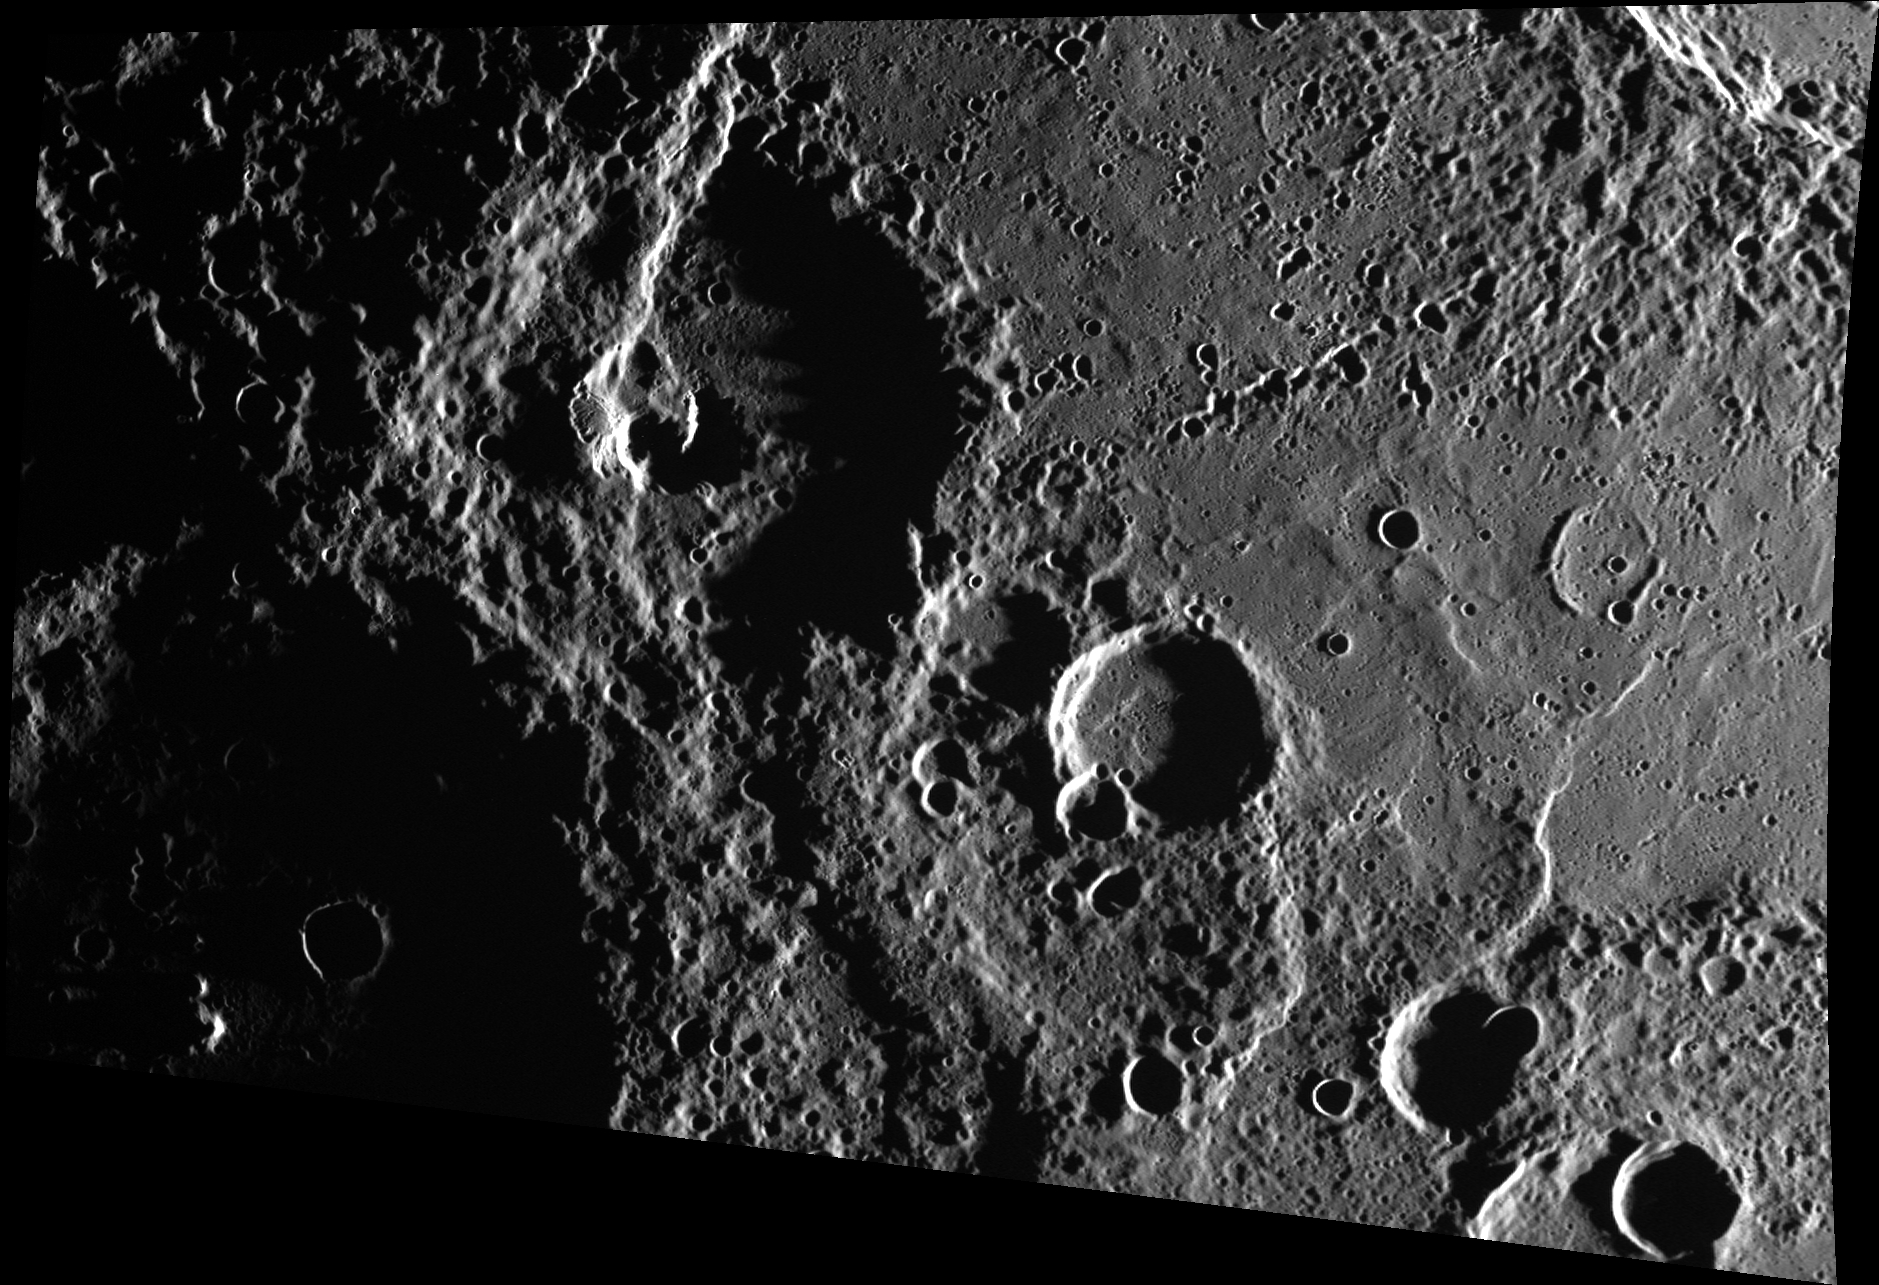

Name This Crater!

This large crater near the center of the image is in need of a name, and you could name it! This complex crater has been deformed by Victoria Rupes, a scarp that formed as a result of global contraction. At the center of the crater floor lies an irregularly shaped volcanic vent, which appears bright and orange in color images obtained by MESSENGER.

This image was acquired as part of MDIS’s high-incidence-angle base map. The high-incidence-angle base map complements the surface morphology base map of MESSENGER’s primary mission that was acquired under generally more moderate incidence angles. High incidence angles, achieved when the Sun is near the horizon, result in long shadows that accentuate the small-scale topography of geologic features. The high-incidence-angle base map was acquired with an average resolution of 200 meters/pixel.

Date acquired: July 23, 2012
Image Mission Elapsed Time (MET): 251543770
Image ID: 2254442
Instrument: Wide Angle Camera (WAC) of the Mercury Dual Imaging System (MDIS)
WAC filter: 7 (748 nanometers)
Center Latitude: 47.62°
Center Longitude: 326.8° E
Resolution: 212 meters/pixel
Scale: The large crater towards the decanter of the image is approximately 105 km (65 mi.) in diameter.
Incidence Angle: 86.9°
Emission Angle: 50.2°
Phase Angle: 137.2°

The MESSENGER spacecraft is the first ever to orbit the planet Mercury, and the spacecraft’s seven scientific instruments and radio science investigation are unraveling the history and evolution of the Solar System’s innermost planet. During the first two years of orbital operations, MESSENGER acquired over 150,000 images and extensive other data sets. MESSENGER is capable of continuing orbital operations until early 2015.

For information regarding the use of images, see the MESSENGER image use policy.

Credit: NASA/Johns Hopkins University Applied Physics Laboratory/Carnegie Institution of Washington